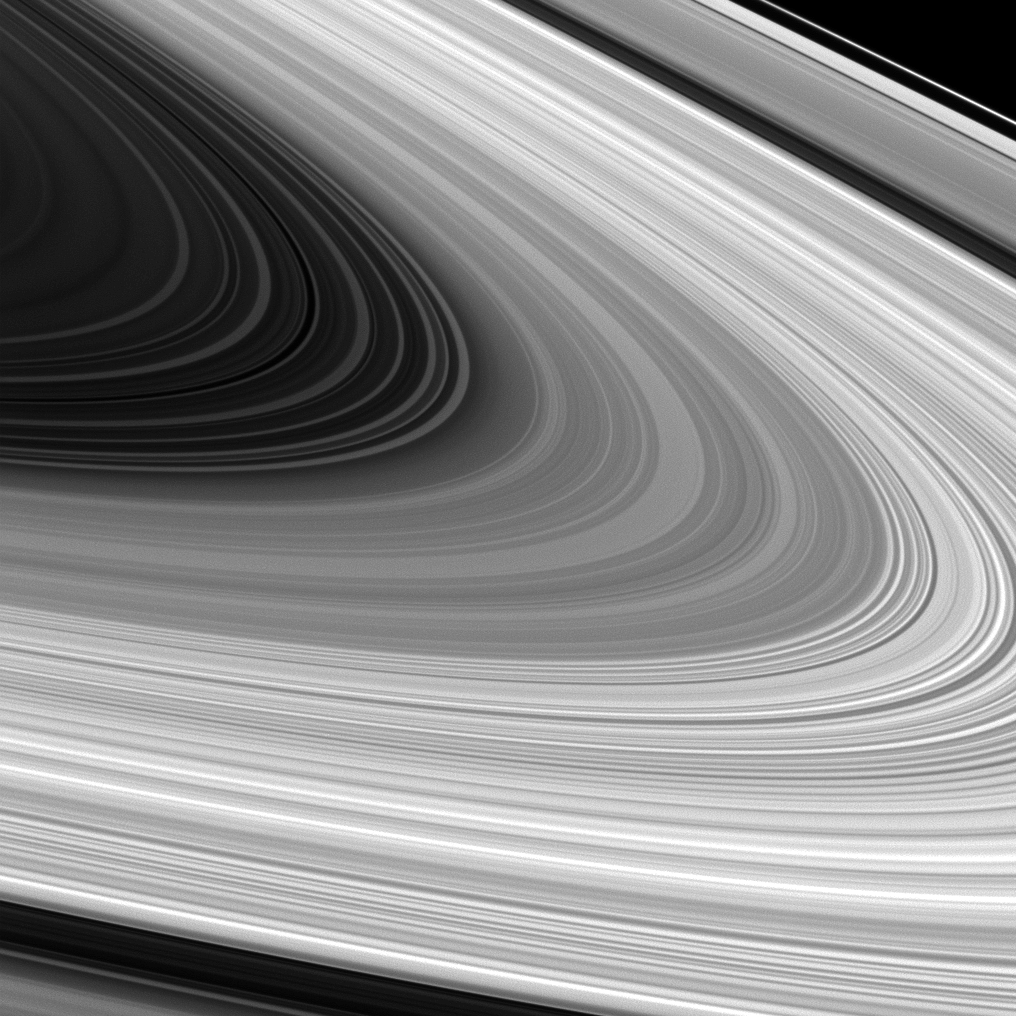

Glorious B

Saturn’s B ring is spread out in all its glory in this image from Cassini. Scientists are trying to better understand the origin and nature of the various structures seen in the B ring.

Saturn’s B ring is the densest and most massive of all the rings. The C ring is also visible inside the B ring and the A ring puts on an appearance beyond the Cassini Division near the top and bottom of the image.

This view looks toward the sunlit side of the rings from about 7 degrees above the ringplane. The image was taken in visible light with the Cassini spacecraft wide-angle camera on July 22, 2012.

The view was obtained at a distance of approximately 201,000 miles (324,000 kilometers) from Saturn and at a Sun-Saturn-spacecraft, or phase, angle of 134 degrees. Image scale is 10 miles (16 kilometers) per pixel.

The Cassini-Huygens mission is a cooperative project of NASA, the European Space Agency and the Italian Space Agency. The Jet Propulsion Laboratory, a division of the California Institute of Technology in Pasadena, manages the mission for NASA’s Science Mission Directorate, Washington, D.C. The Cassini orbiter and its two onboard cameras were designed, developed and assembled at JPL. The imaging operations center is based at the Space Science Institute in Boulder, Colo.

Credit: NASA/JPL-Caltech/Space Science Institute